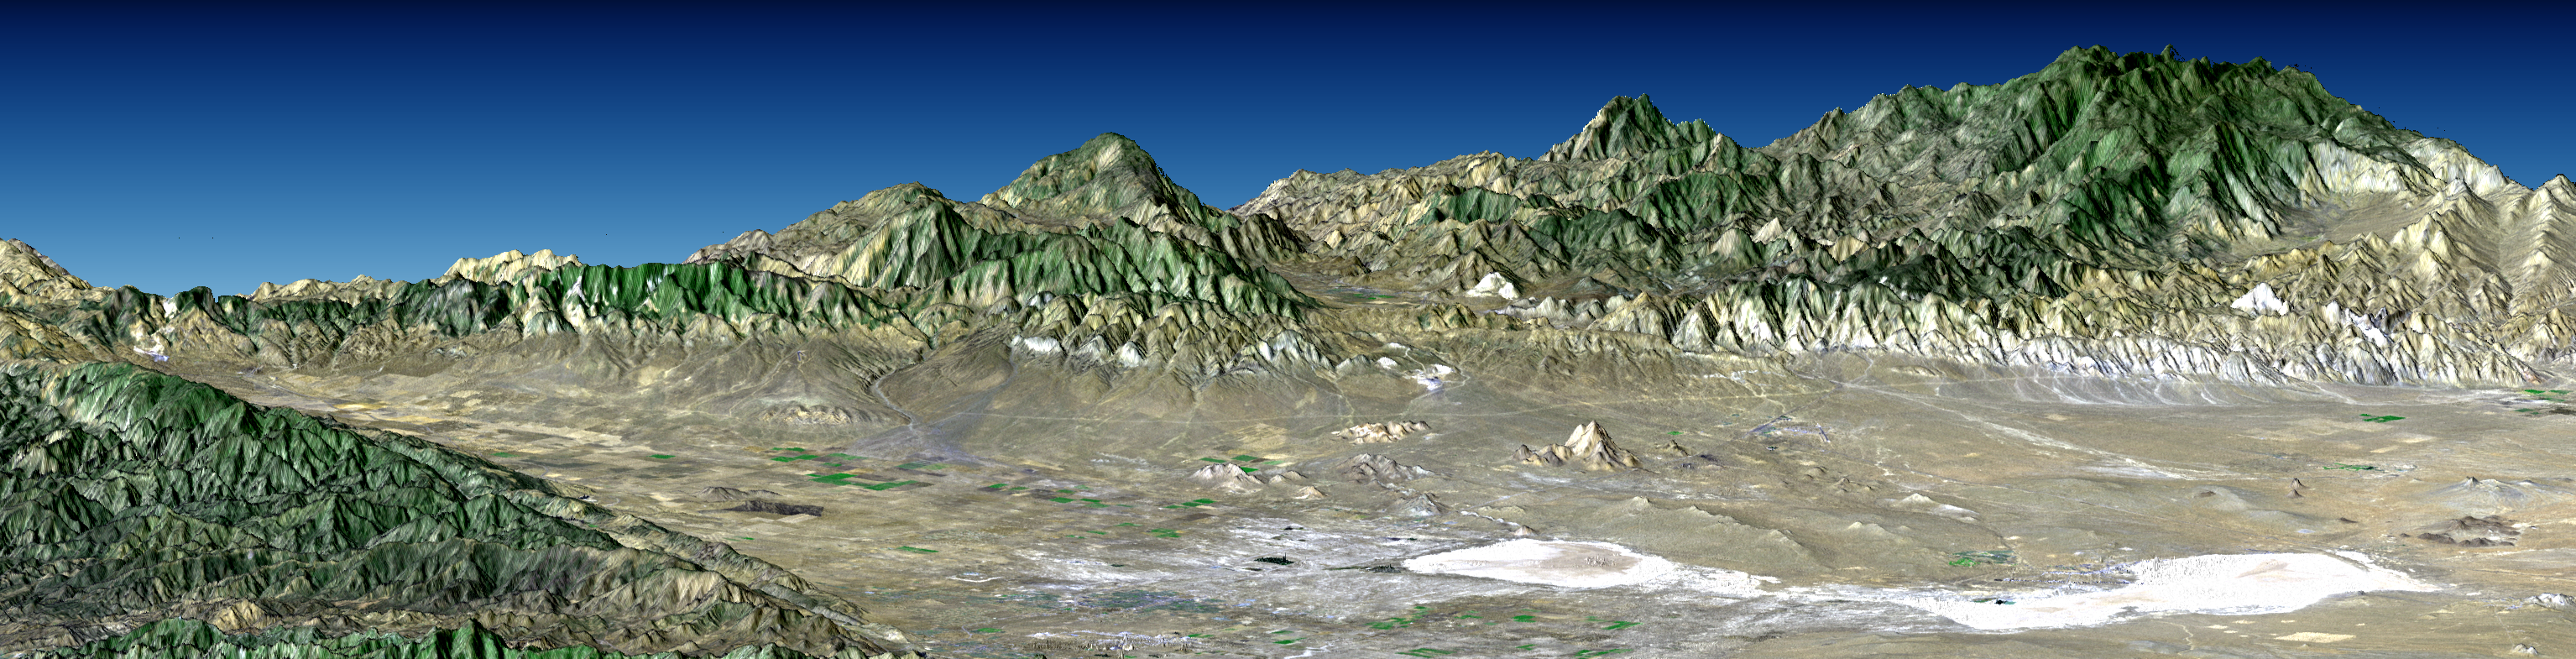

Perspective with Landsat Overlay: Antelope Valley, California

Antelope Valley is bounded by two of the most active faults in California: the Garlock fault, which fronts the distant mountains in this view, and the San Andreas fault, part of which is seen bounding the mountains in the left foreground. In this view, Antelope Valley is in the foreground, the Tehachapi Mountains form the left skyline, and ranges within the southernmost Sierra Nevada form the right skyline. Antelope Valley is directly north of Los Angeles and is the westernmost part of the Mojave Desert. It is a closed basin. Stream flow here ends at Rosamond and Rogers dry lakes, which appear bright white. Dry lakes like these are common where tectonic activity raises and lowers parts of the Earth’s crust, and thus the topographic surface, faster than stream flow can fill depressions with water, and then overflow and cut escape channels to other basins and eventually to the sea. The Sierra Nevada, the Tehachapi, and other mountains generally to the west create a rain shadow desert here. Thus, the area definitely has the active tectonics and low rainfall combination that leads to closed basin topography.

This perspective view was generated by draping a Landsat satellite image over a preliminary topographic map from the Shuttle Radar Topography Mission. Shading of the SRTM elevation model was added to enhance topographic appearance. Landsat has been providing visible and infrared views of the Earth since 1972. SRTM elevation data matches the 30 meter resolution of most Landsat images and will substantially help in analyses of the large and growing Landsat image archive.

The elevation data used in this image was acquired by the Shuttle Radar Topography Mission (SRTM) aboard the Space Shuttle Endeavour, launched on February 11, 2000. SRTM used the same radar instrument that comprised the Spaceborne Imaging Radar-C/X-Band Synthetic Aperture Radar (SIR-C/X-SAR) that flew twice on the Space Shuttle Endeavour in 1994. SRTM was designed to collect three-dimensional measurements of the Earth’s surface. To collect the 3-D data, engineers added a 60-meter-long (200-foot) mast, installed additional C-band and X-band antennas, and improved tracking and navigation devices. The mission is a cooperative project between the National Aeronautics and Space Administration (NASA), the National Imagery and Mapping Agency (NIMA) of the U.S. Department of Defense (DoD), and the German and Italian space agencies. It is managed by NASA’s Jet Propulsion Laboratory, Pasadena, CA, for NASA’s Earth Science Enterprise, Washington DC.

Size: 92 kilometers (57 miles) view width, 87 kilometers (54 miles) view distance
Location: 34.9 deg. North lat., 118.3 deg. West lon.
Orientation: View toward the northwest, 3X vertical exaggeration
Image: Landsat bands 1, 2+4, 3 in blue, green, red, respectively, plus DEM shading.
Date Acquired: February 16, 2000 (SRTM), November 11, 1986 (Landsat)
Image: NASA/JPL/NIMA

Credit: NASA/JPL